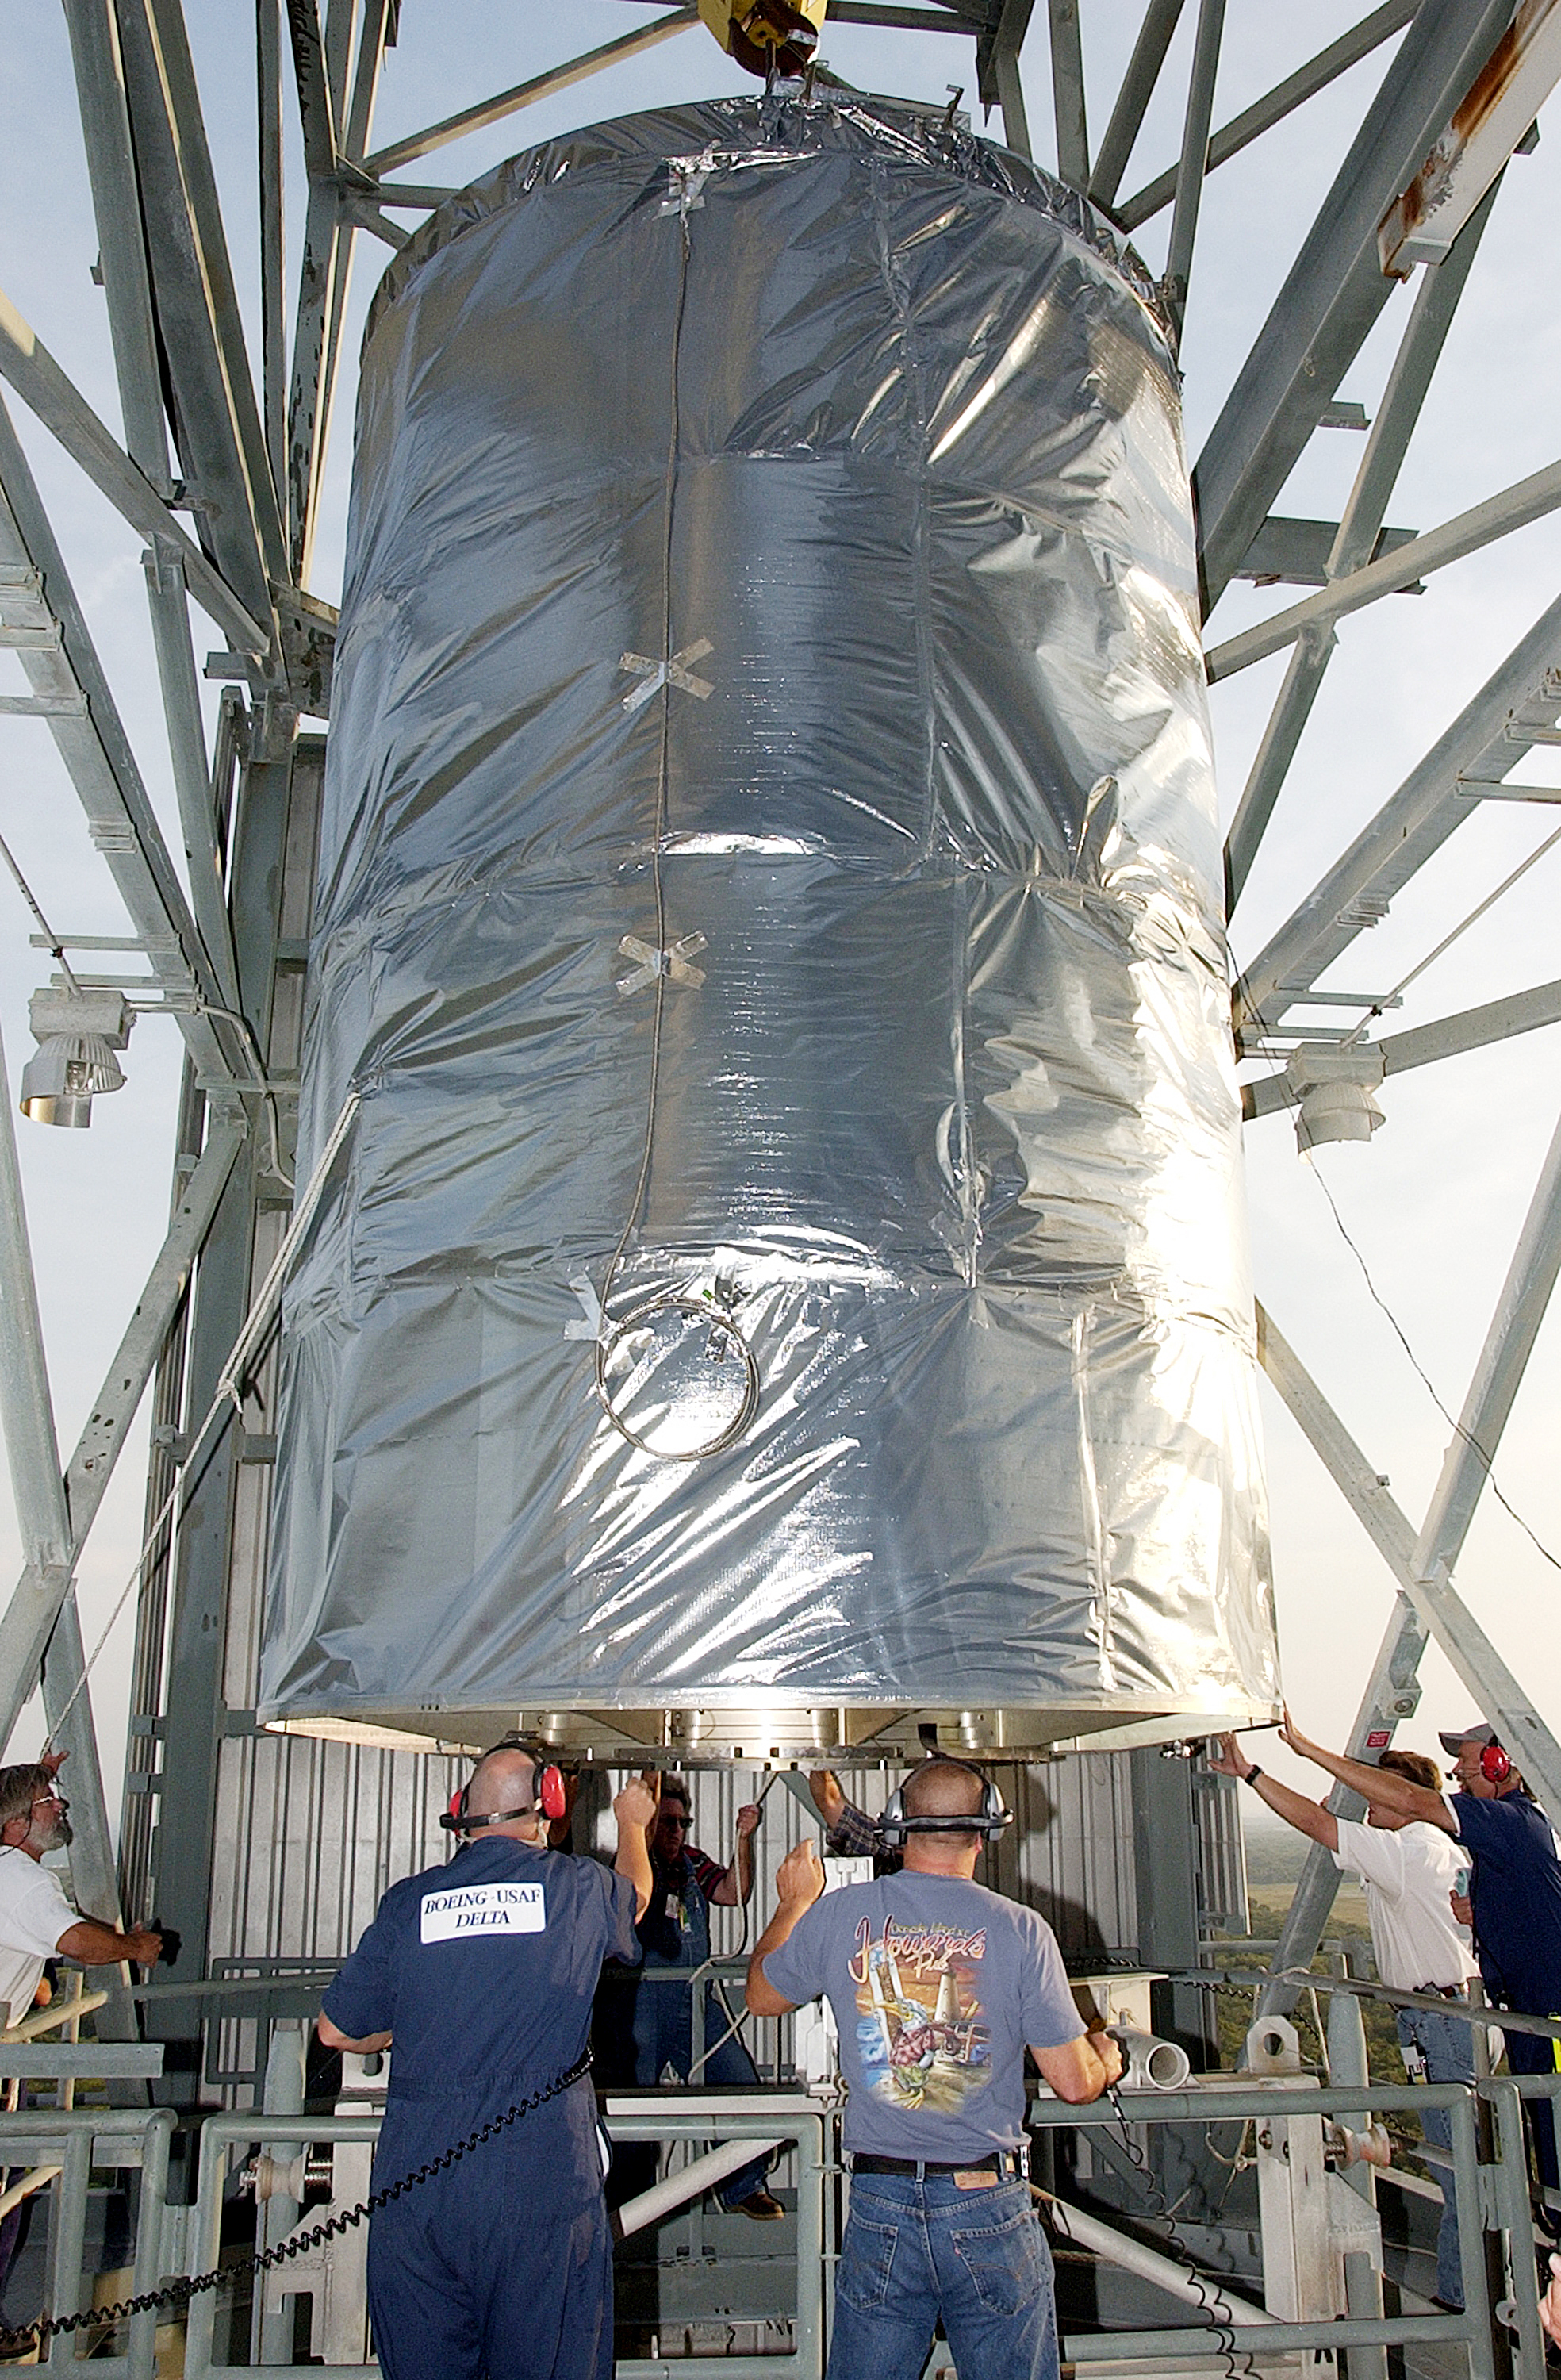

First Launch Attempt

The Spitzer Space Telescope was enclosed in a protective canister, transferred to the top of a Delta II rocket, but not launched due to engineering concerns that delayed the launch. The rocket initially meant to launch Spitzer was then used for a Mars mission, which had a more restricted launch window, and the Spitzer launch was delayed until August 25, 2003.

Credit: NASA/KSC